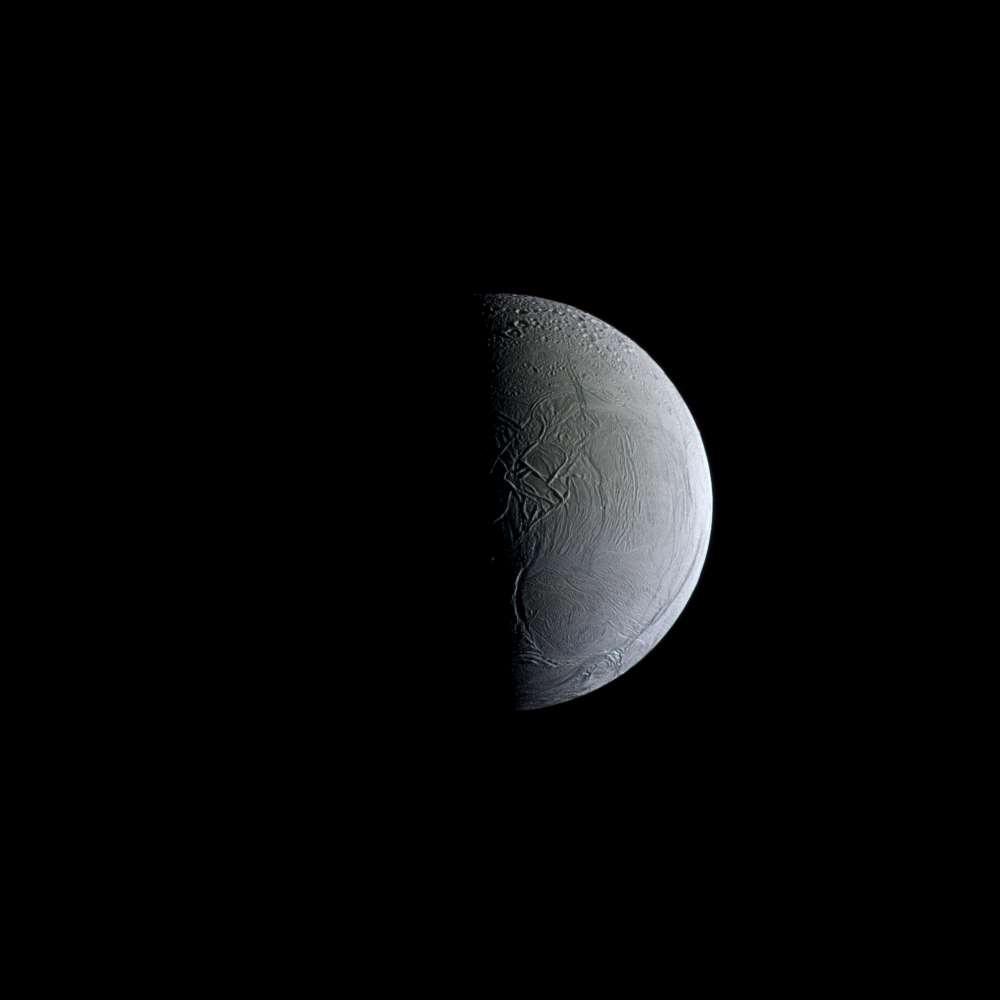

Frozen in Time

NASA’s Cassini captures a still and partially sunlit Enceladus. The Saturnian moon is covered in ice that reflects sunlight similar to freshly fallen snow, making Enceladus one of the most reflective objects in the solar system. The blue color in this false-color image indicates larger-than-average ice particles. The moon’s surface is decorated with fractures, folds and ridges caused by tectonic stresses. For more about the tectonics on Enceladus see PIA11686.

This view looks toward the side of Enceladus (313 miles or 504 kilometers across) that faces backward in the moon’s orbit around Saturn. North on Enceladus is up. The images were taken with the Cassini spacecraft narrow-angle camera on April 7, 2010, using filters sensitive to ultraviolet, visible and infrared light (spanning wavelengths from 338 to 750 nanometers).

The view was acquired at a distance of approximately 123,000 miles (198,000 kilometers) from Enceladus. Image scale is 3,889 feet (1 kilometer) per pixel.

The Cassini-Huygens mission is a cooperative project of NASA, the European Space Agency and the Italian Space Agency. The Jet Propulsion Laboratory, a division of the California Institute of Technology in Pasadena, manages the mission for NASA’s Science Mission Directorate, Washington, D.C. The Cassini orbiter and its two onboard cameras were designed, developed and assembled at JPL. The imaging operations center is based at the Space Science Institute in Boulder, Colo.

Credit: NASA/JPL-Caltech/Space Science Institute